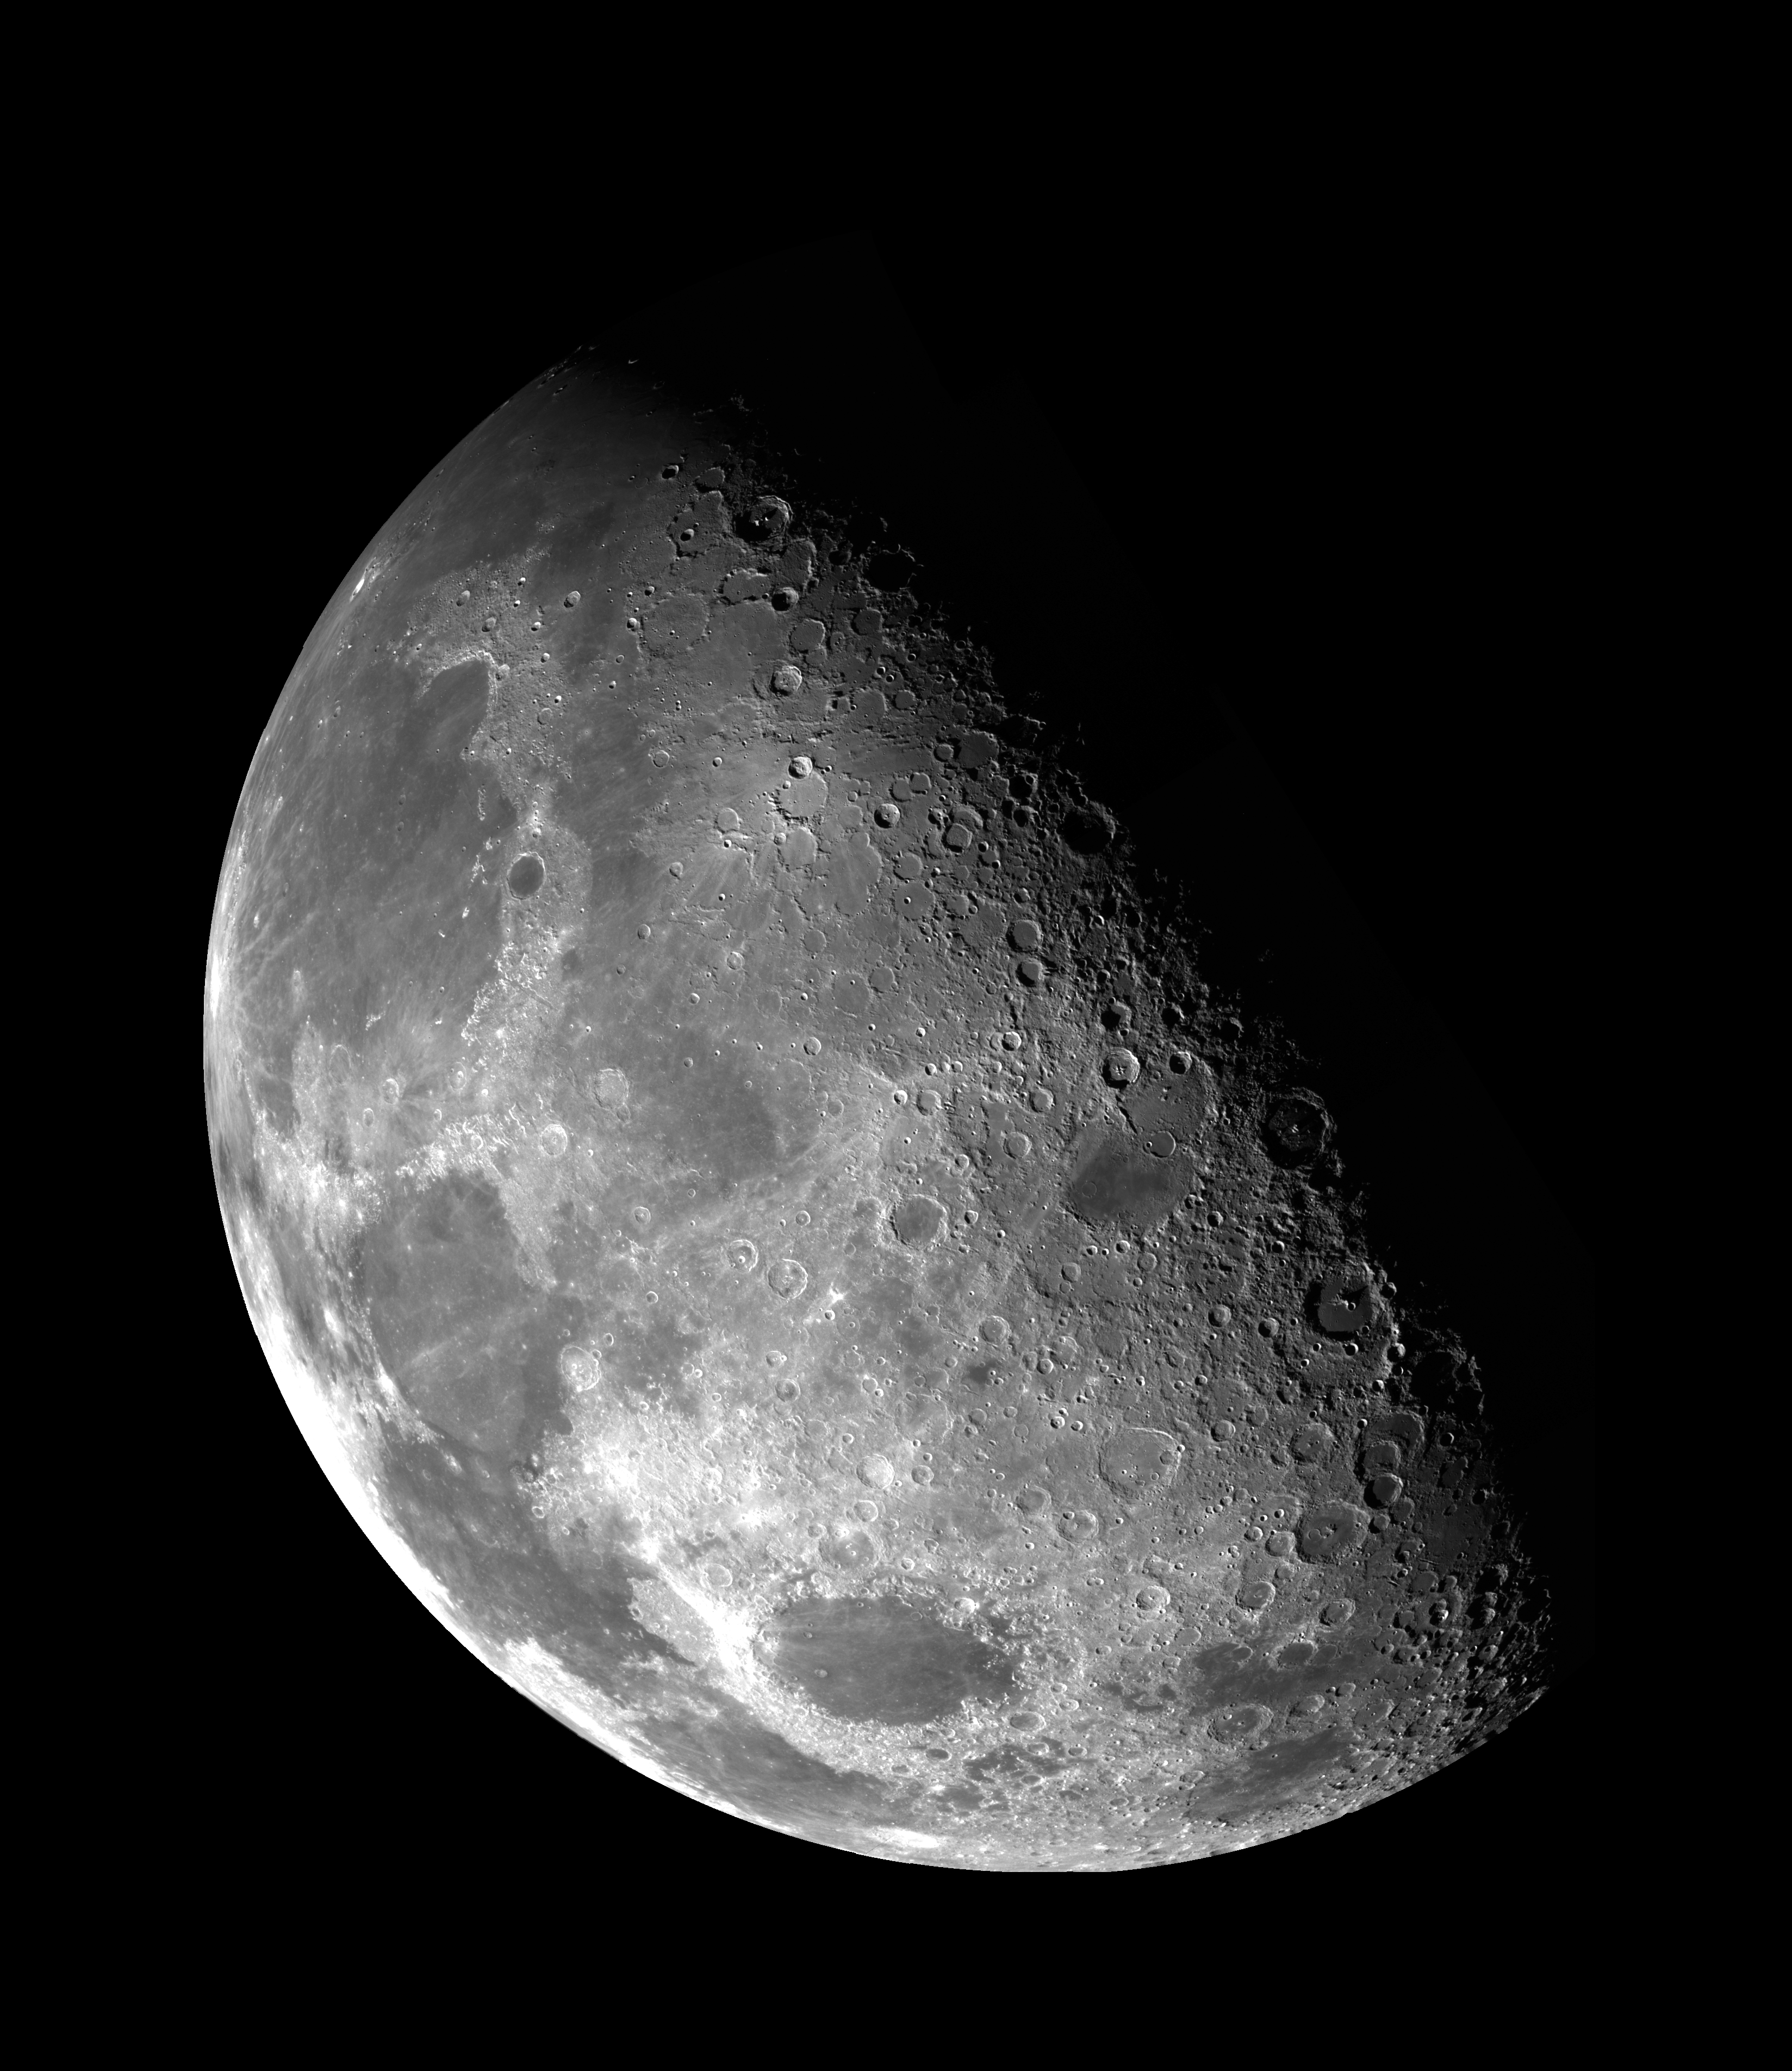

Moon – North Pole Mosaic

This view of the Moon’s north pole is a mosaic assembled from 18 images taken by Galileo’s imaging system through a green filter as the spacecraft flew by on December 7, 1992. The left part of the Moon is visible from Earth; this region includes the dark, lava-filled Mare Imbrium (upper left); Mare Serenitatis (middle left); Mare Tranquillitatis (lower left), and Mare Crisium, the dark circular feature toward the bottom of the mosaic. Also visible in this view are the dark lava plains of the Marginis and Smythii Basins at the lower right. The Humboldtianum Basin, a 650-kilometer (400-mile) impact structure partly filled with dark volcanic deposits, is seen at the center of the image. The Moon’s north pole is located just inside the shadow zone, about a third of the way from the top left of the illuminated region.

Credit: NASA/JPL